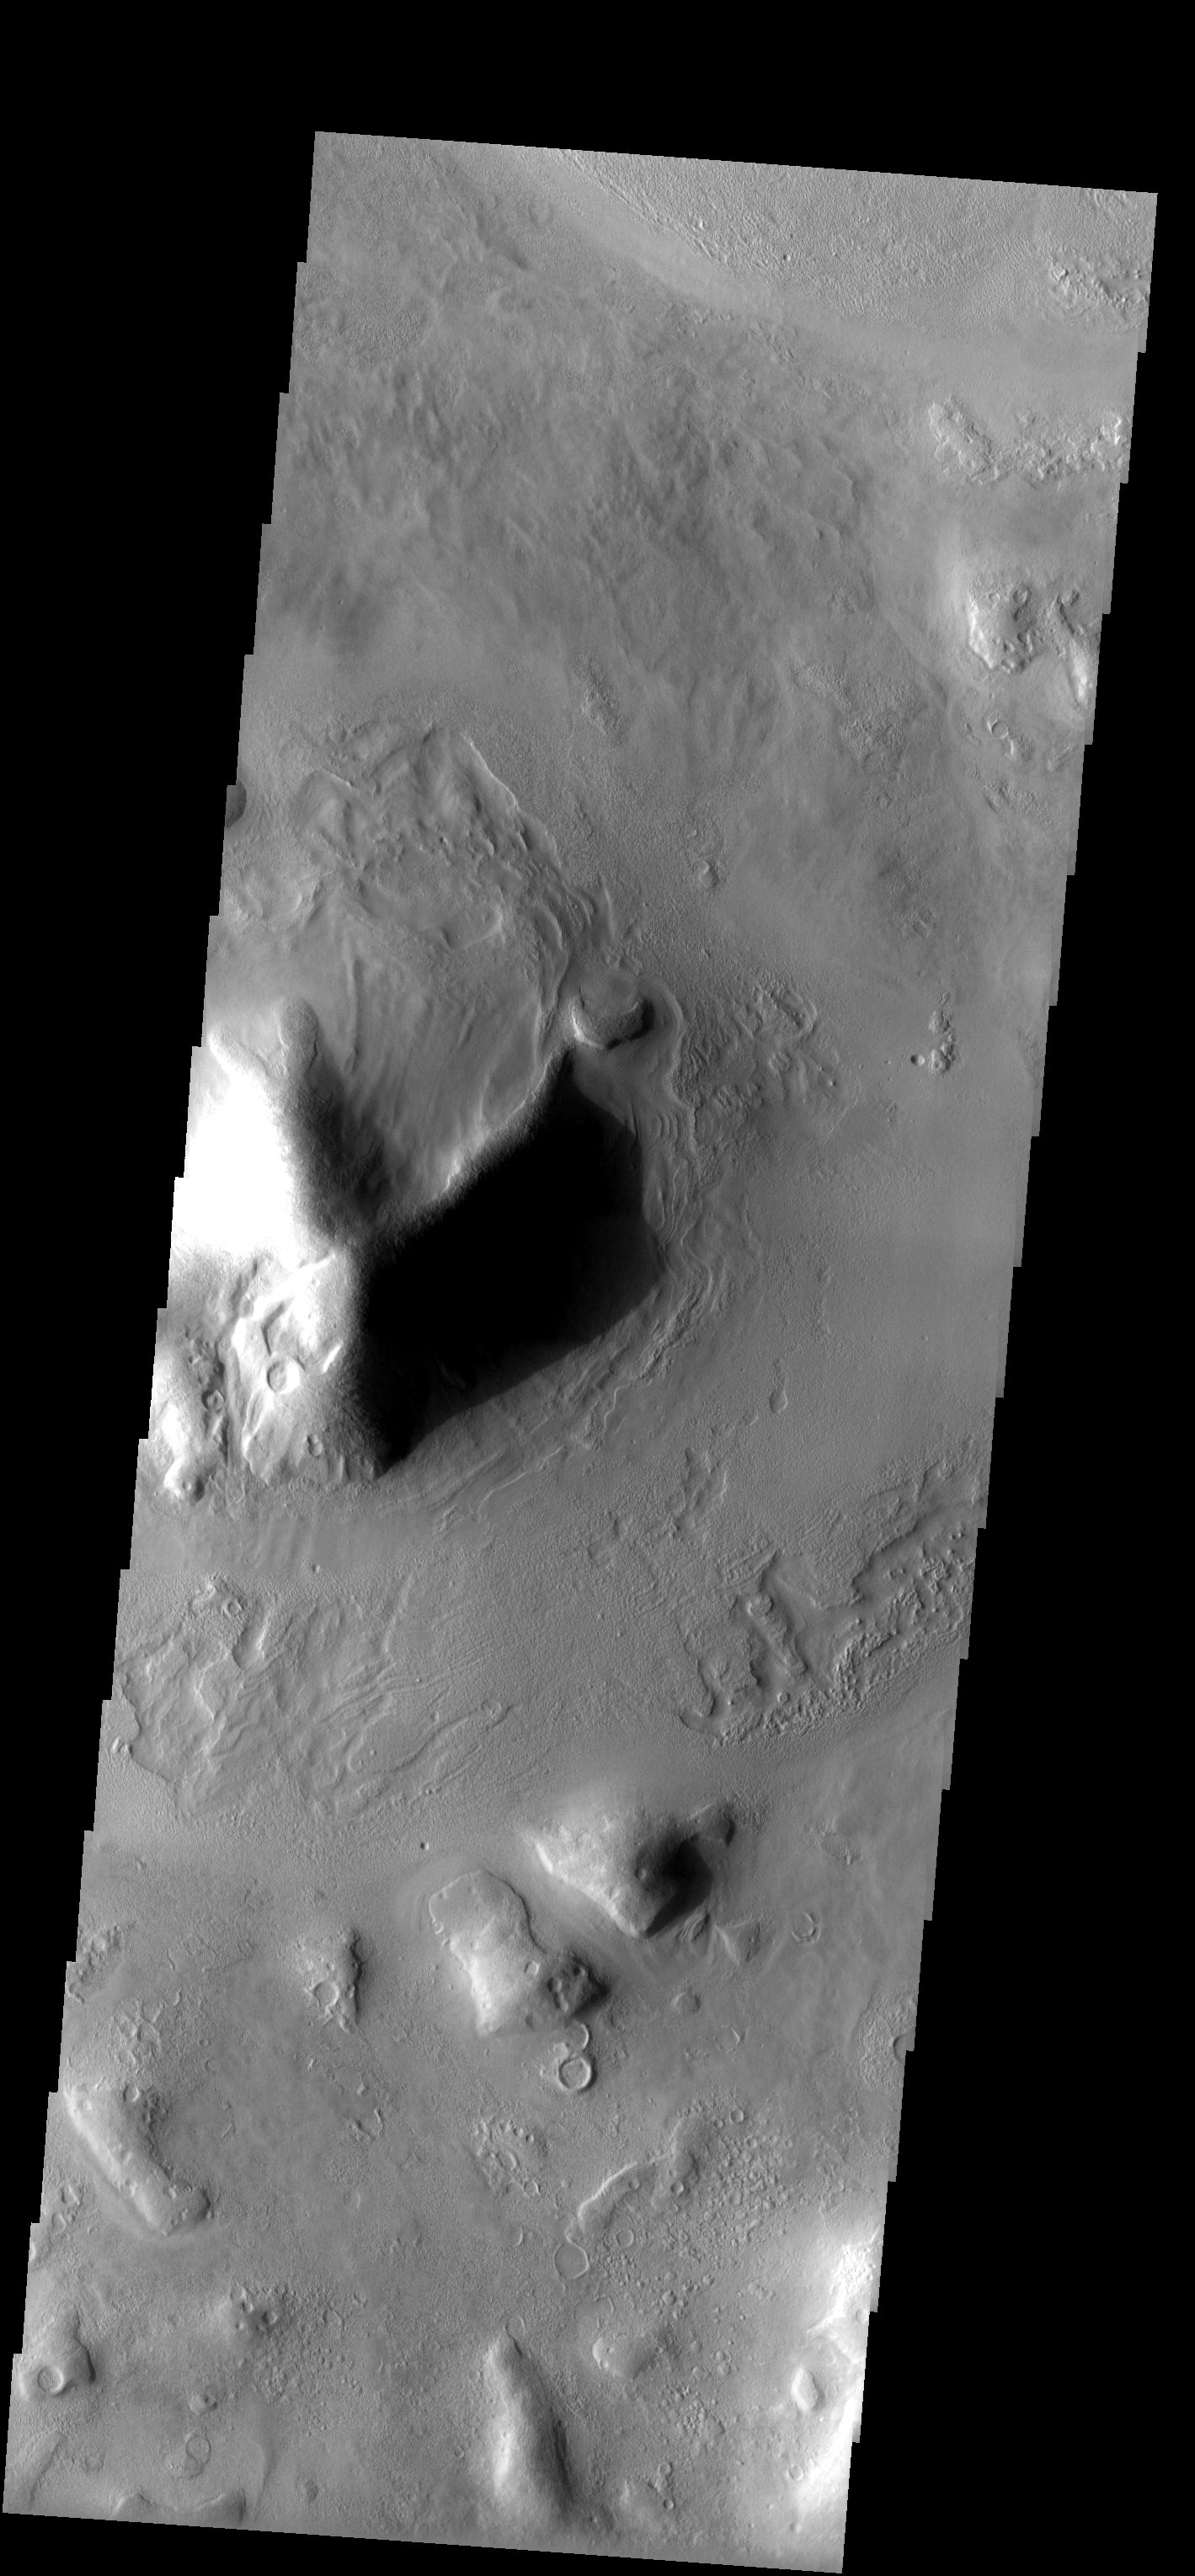

Surface Erosion and Flow

Released 7 April 2003

The mottled surface texture and flow features observed in this THEMIS image suggest materials may be, or have been, mixed with ice. There is also evidence in some areas for infilling of sediments as crater rims and ridges appear covered.

Note: this THEMIS visual image has not been radiometrically nor geometrically calibrated for this preliminary release. An empirical correction has been performed to remove instrumental effects. A linear shift has been applied in the cross-track and down-track direction to approximate spacecraft and planetary motion. Fully calibrated and geometrically projected images will be released through the Planetary Data System in accordance with Project policies at a later time.

NASA’s Jet Propulsion Laboratory manages the 2001 Mars Odyssey mission for NASA’s Office of Space Science, Washington, D.C. The Thermal Emission Imaging System (THEMIS) was developed by Arizona State University, Tempe, in collaboration with Raytheon Santa Barbara Remote Sensing. The THEMIS investigation is led by Dr. Philip Christensen at Arizona State University. Lockheed Martin Astronautics, Denver, is the prime contractor for the Odyssey project, and developed and built the orbiter. Mission operations are conducted jointly from Lockheed Martin and from JPL, a division of the California Institute of Technology in Pasadena.

Image information: VIS instrument. Latitude 45.3, Longitude 48.8 East (311.2 West). 19 meter/pixel resolution.

Credit: NASA/JPL/Arizona State University